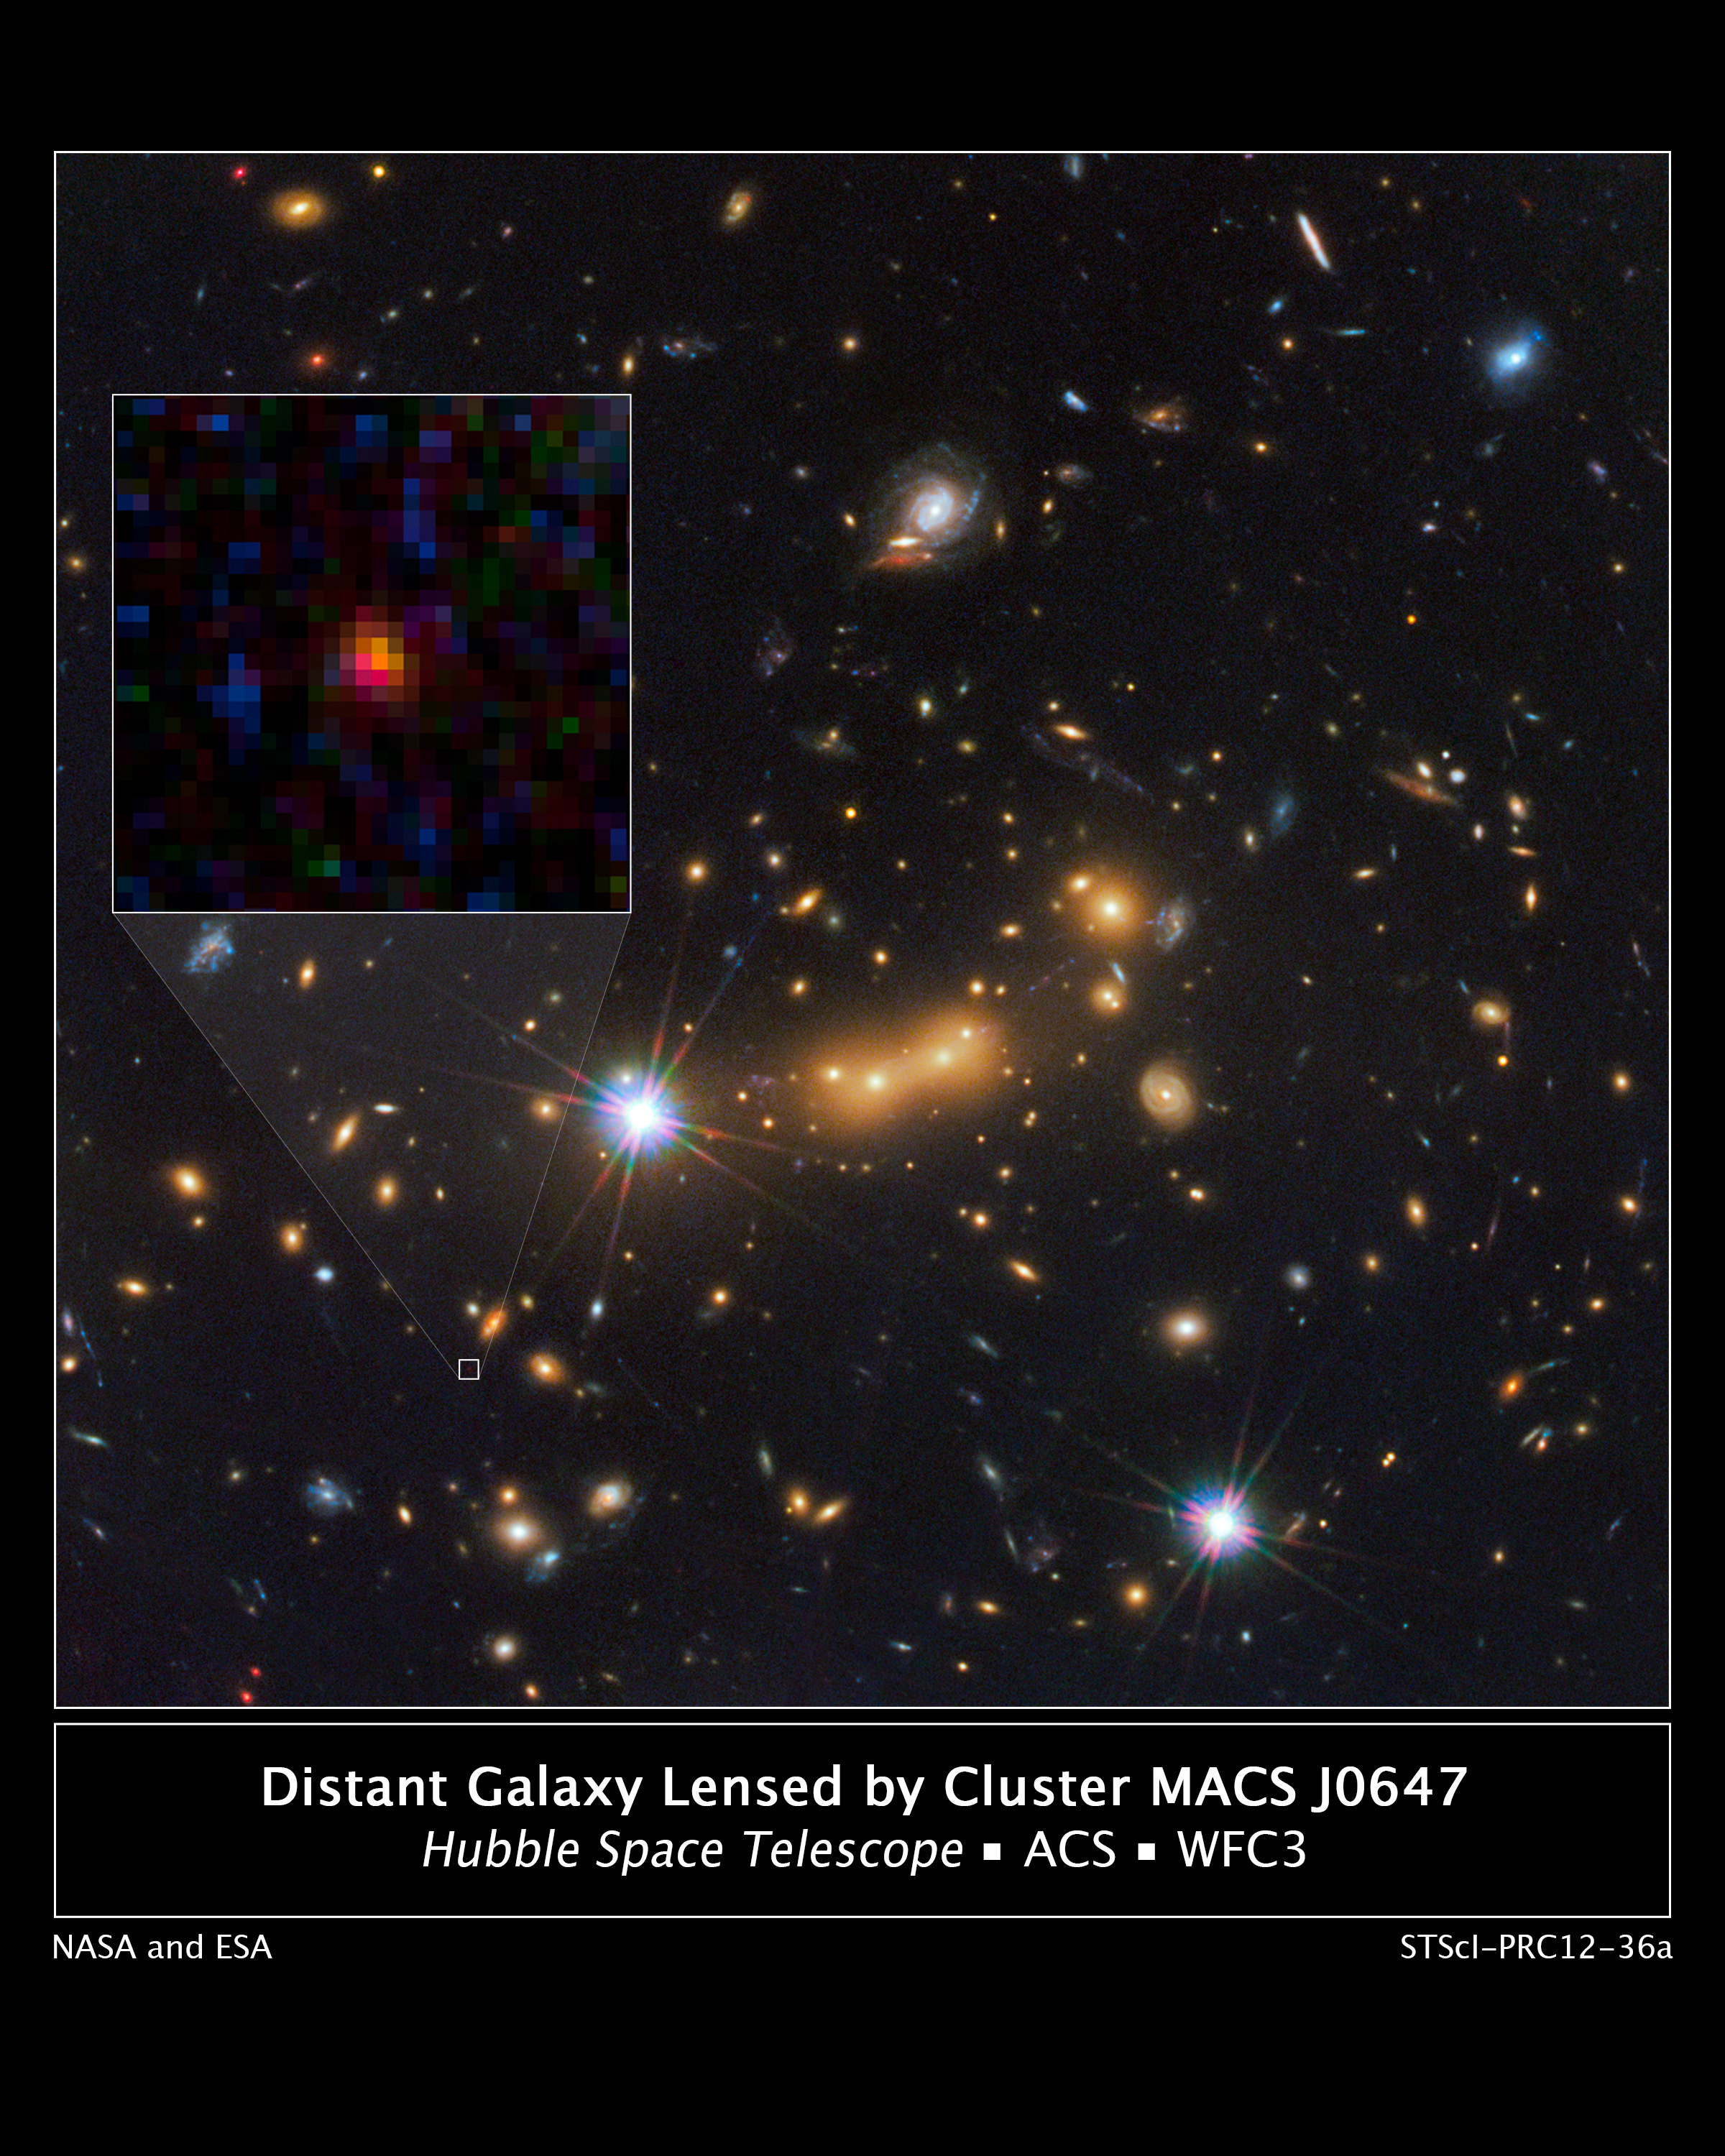

Astronomers Spot Most Distant Known Galaxy

In this image, astronomers use NASA's Hubble Space Telescope and a cosmic zoom lens to uncover the farthest known galaxy in the universe. Observations from NASA's Spitzer Space Telescope helped confirm the finding.

The newly discovered galaxy, named MACS0647-JD, is very young and only a tiny fraction of the size of our Milky Way. The object is observed 420 million years after the Big Bang, when the universe was three percent of its present age of 13.7 billion years. The inset at left shows a close-up of the young dwarf galaxy.

This is the latest discovery from a large program that uses massive clusters of galaxies as natural zoom lenses to reveal distant galaxies in the early universe. The program allows astronomers to use the gravity of massive galaxy clusters to magnify distant galaxies behind them, an effect called gravitational lensing.

In this Hubble observation, astronomers used the massive galaxy cluster MACS J0647+7015 as the giant cosmic telescope. The bright yellow galaxies near the center of the image are cluster members. The cluster's gravity boosted the light from the faraway galaxy, making its image appear approximately eight times brighter than it otherwise would. The gravitational lensing technique allowed astronomers to detect the galaxy more efficiently and with greater confidence. Without the cluster's magnification powers, astronomers would not have seen this remote galaxy.

This image is a composite taken with Hubble's Wide Field Camera 3 and the Advanced Camera for Surveys. The observations were taken Oct. 5 and Nov. 29, 2011.

Credit: NASA/ESA/STScI/CLASH